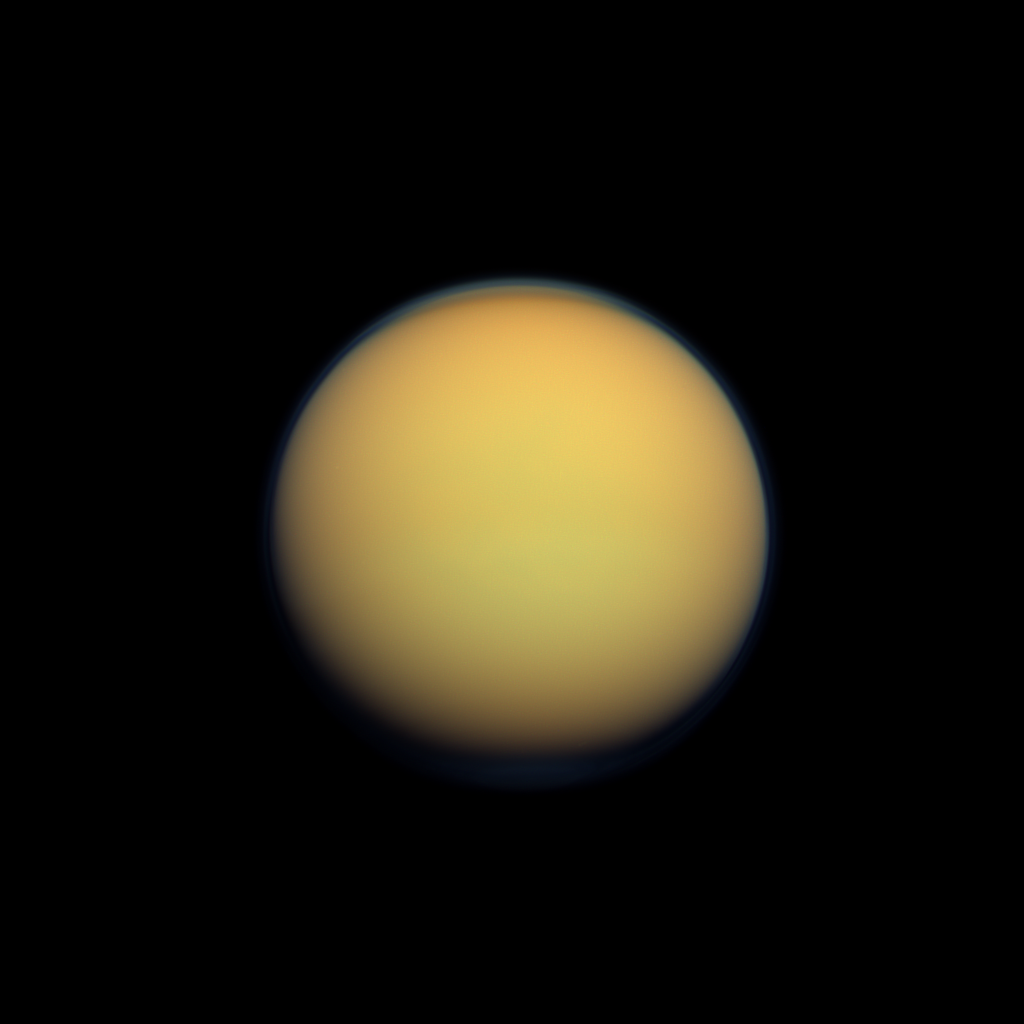

Hazy Orange Orb

Titan’s atmosphere makes Saturn’s largest moon look like a fuzzy orange ball in this natural color view from the Cassini spacecraft.

Titan’s north polar hood is visible at the top of the image, and a faint blue haze also can be detected above the south pole at the bottom of this view. Recent Cassini images suggest Titan’s north polar vortex, or hood, is beginning to flip from north to south (see PIA14913). See PIA08137 and PIA12775 to learn more about the moon’s atmosphere.

This view looks toward the anti-Saturn side of Titan (3,200 miles, or 5,150 kilometers across). North is up.

Images taken using red, green and blue spectral filters were combined to create this natural color view. The images were obtained with the Cassini spacecraft wide-angle camera on Jan. 30, 2012 at a distance of approximately 119,000 miles (191,000 kilometers) from Titan. Image scale is 7 miles (11 kilometers) per pixel.

The Cassini-Huygens mission is a cooperative project of NASA, the European Space Agency and the Italian Space Agency. The Jet Propulsion Laboratory, a division of the California Institute of Technology in Pasadena, manages the mission for NASA’s Science Mission Directorate, Washington, D.C. The Cassini orbiter and its two onboard cameras were designed, developed and assembled at JPL. The imaging operations center is based at the Space Science Institute in Boulder, Colo.

Credit: NASA/JPL-Caltech/Space Science Institute